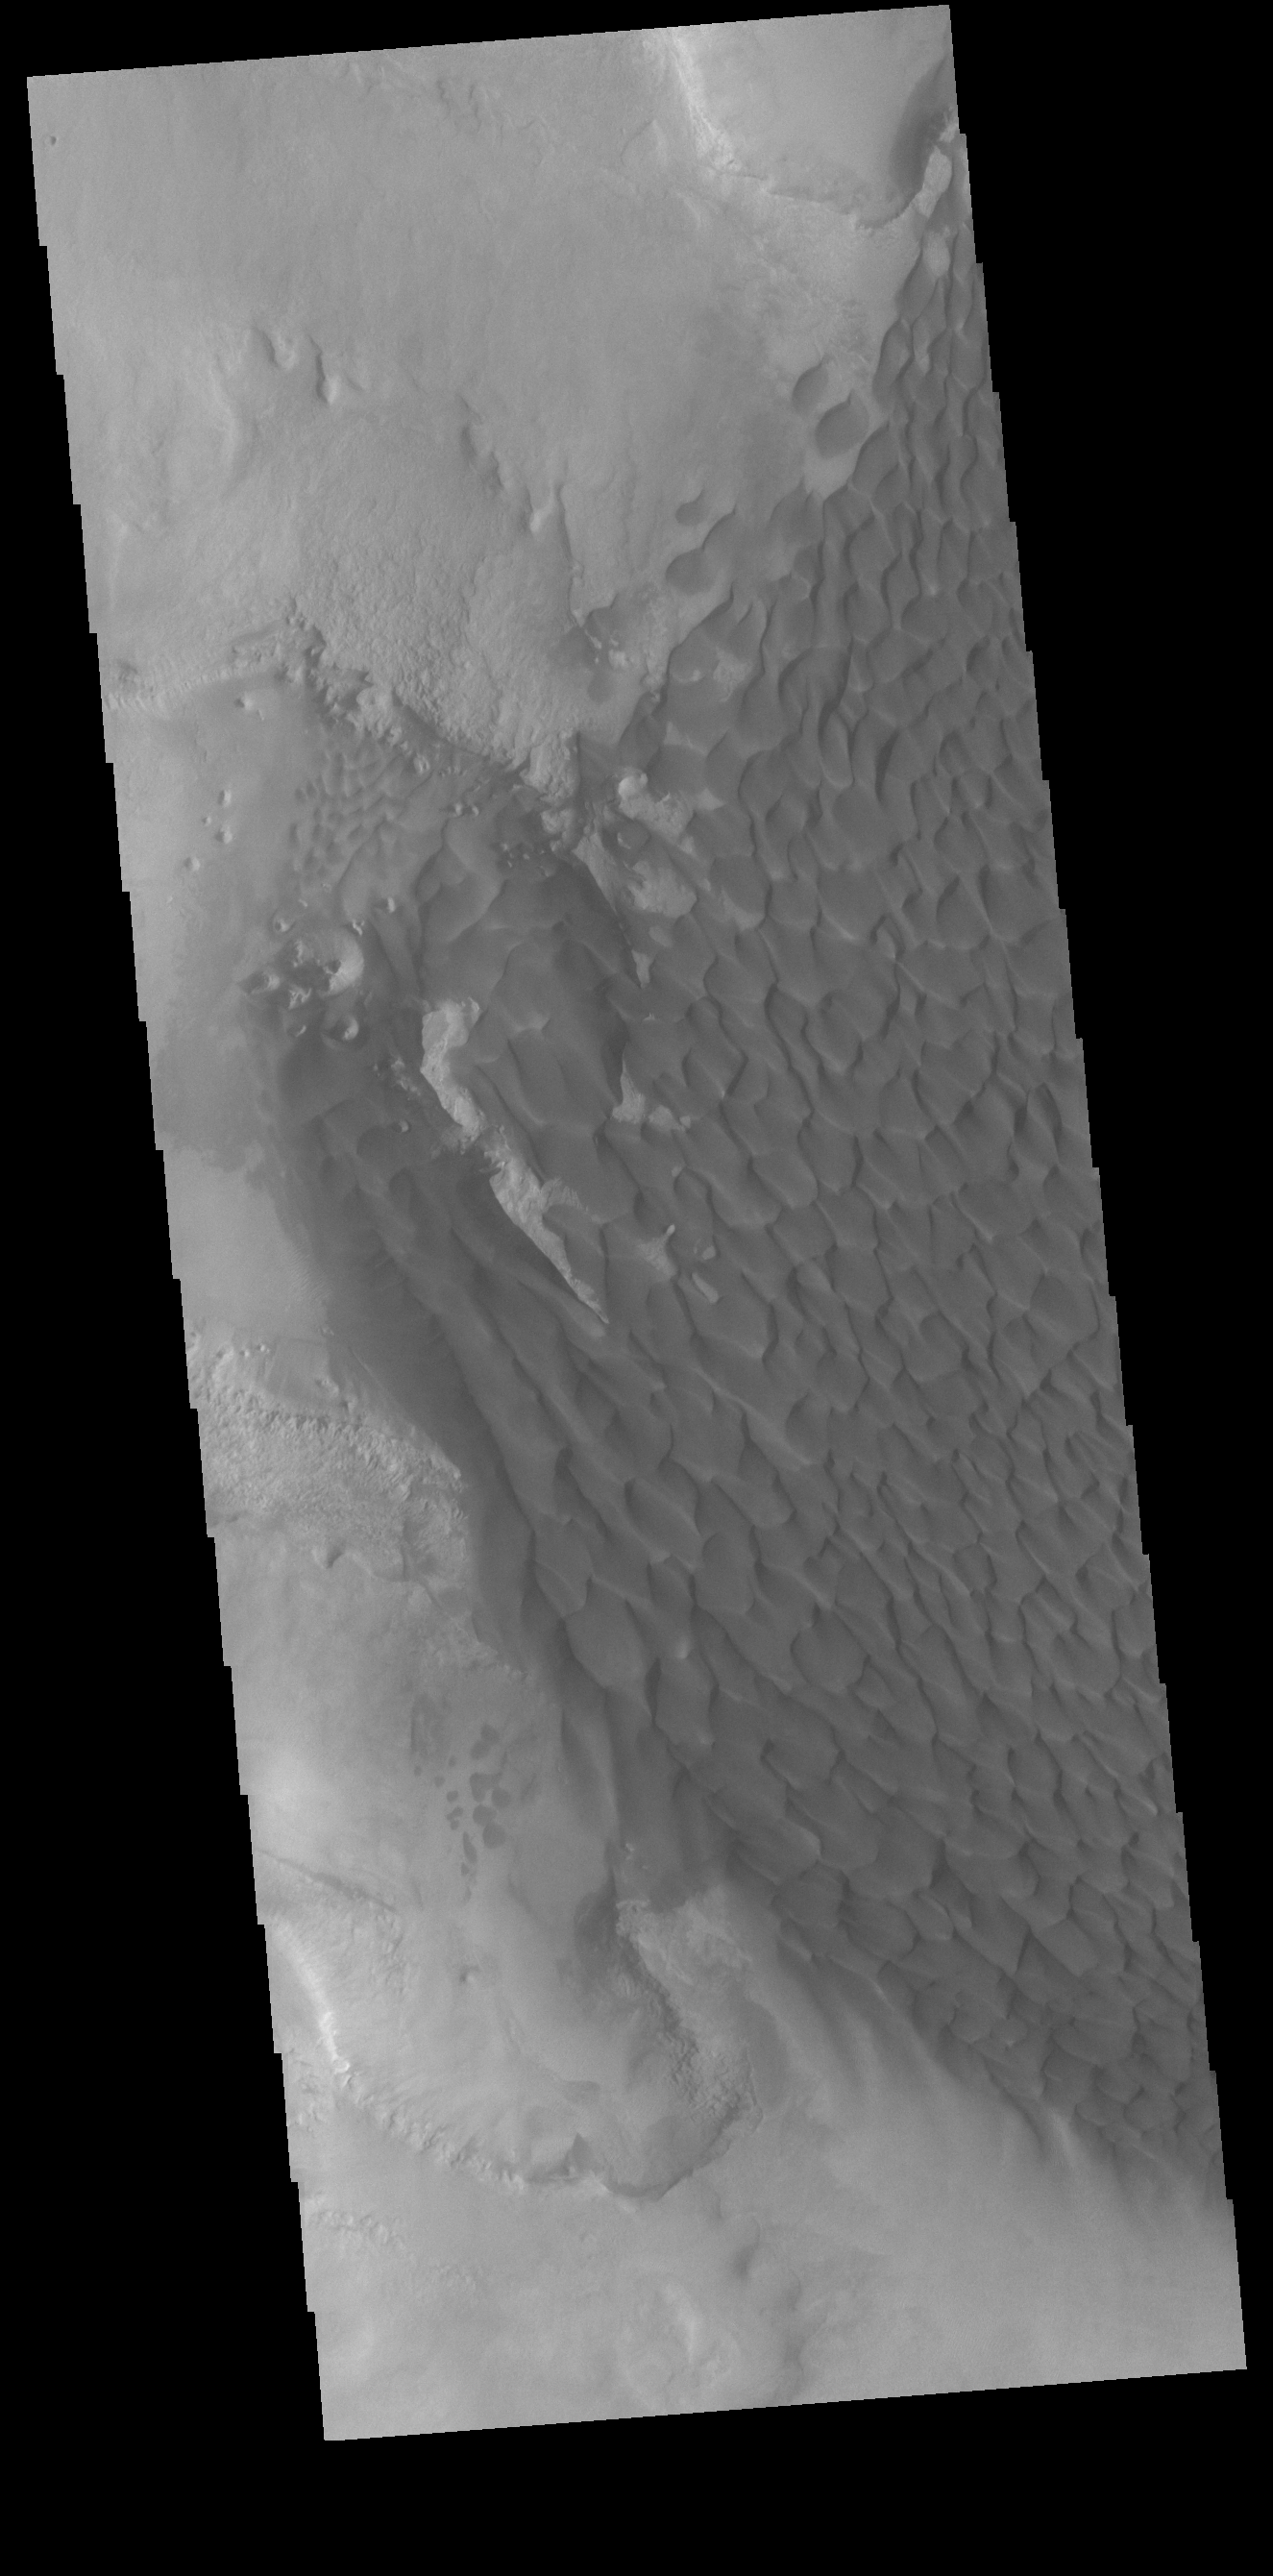

Rabe Crater Dunes

The large sand sheet with surface dune forms seen in this VIS image is located on the complex floor of Rabe Crater. The sand is likely derived by erosion into the deposit that fills most of the crater floor, creating a pit which hosts the dunes. This crater morphology is unique to Rabe Crater. Rabe Crater is located in Noachis Terra and is 108km in diameter (67 miles).

Credit: NASA/JPL-Caltech/ASU